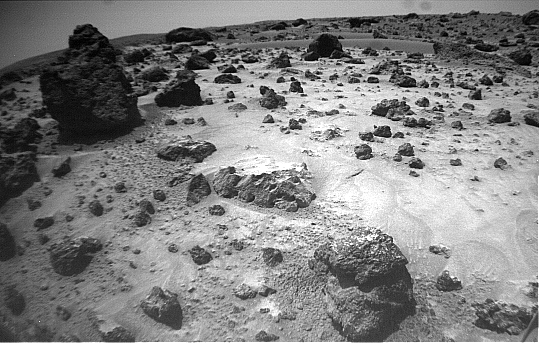

“Pooh Bear” and “Mermaid Dune” – Right Eye

The right of the two forward cameras aboard Sojourner imaged this area of Martian terrain on Sol 26. The large rock dubbed “Pooh Bear” is at far left, and stands between four and five inches high. “Mermaid Dune” is the smooth area stretching horizontally across the top quarter of the image. The Alpha Proton X-Ray Spectrometer (APXS) instrument aboard Sojourner will be deployed on Mermaid Dune, and the rover will later use its cleated wheels to dig into it.

This image and PIA01552 (left eye) make up a stereo pair.

Mars Pathfinder is the second in NASA’s Discovery program of low-cost spacecraft with highly focused science goals. The Jet Propulsion Laboratory, Pasadena, CA, developed and manages the Mars Pathfinder mission for NASA’s Office of Space Science, Washington, D.C. JPL is an operating division of the California Institute of Technology (Caltech). The IMP was developed by the University of Arizona Lunar and Planetary Laboratory under contract to JPL. Peter Smith is the Principal investigator.

Photojournal note: Sojourner spent 83 days of a planned seven-day mission exploring the Martian terrain, acquiring images, and taking chemical, atmospheric and other measurements. The final data transmission received from Pathfinder was at 10:23 UTC on September 27, 1997. Although mission managers tried to restore full communications during the following five months, the successful mission was terminated on March 10, 1998.

Credit: NASA/JPL